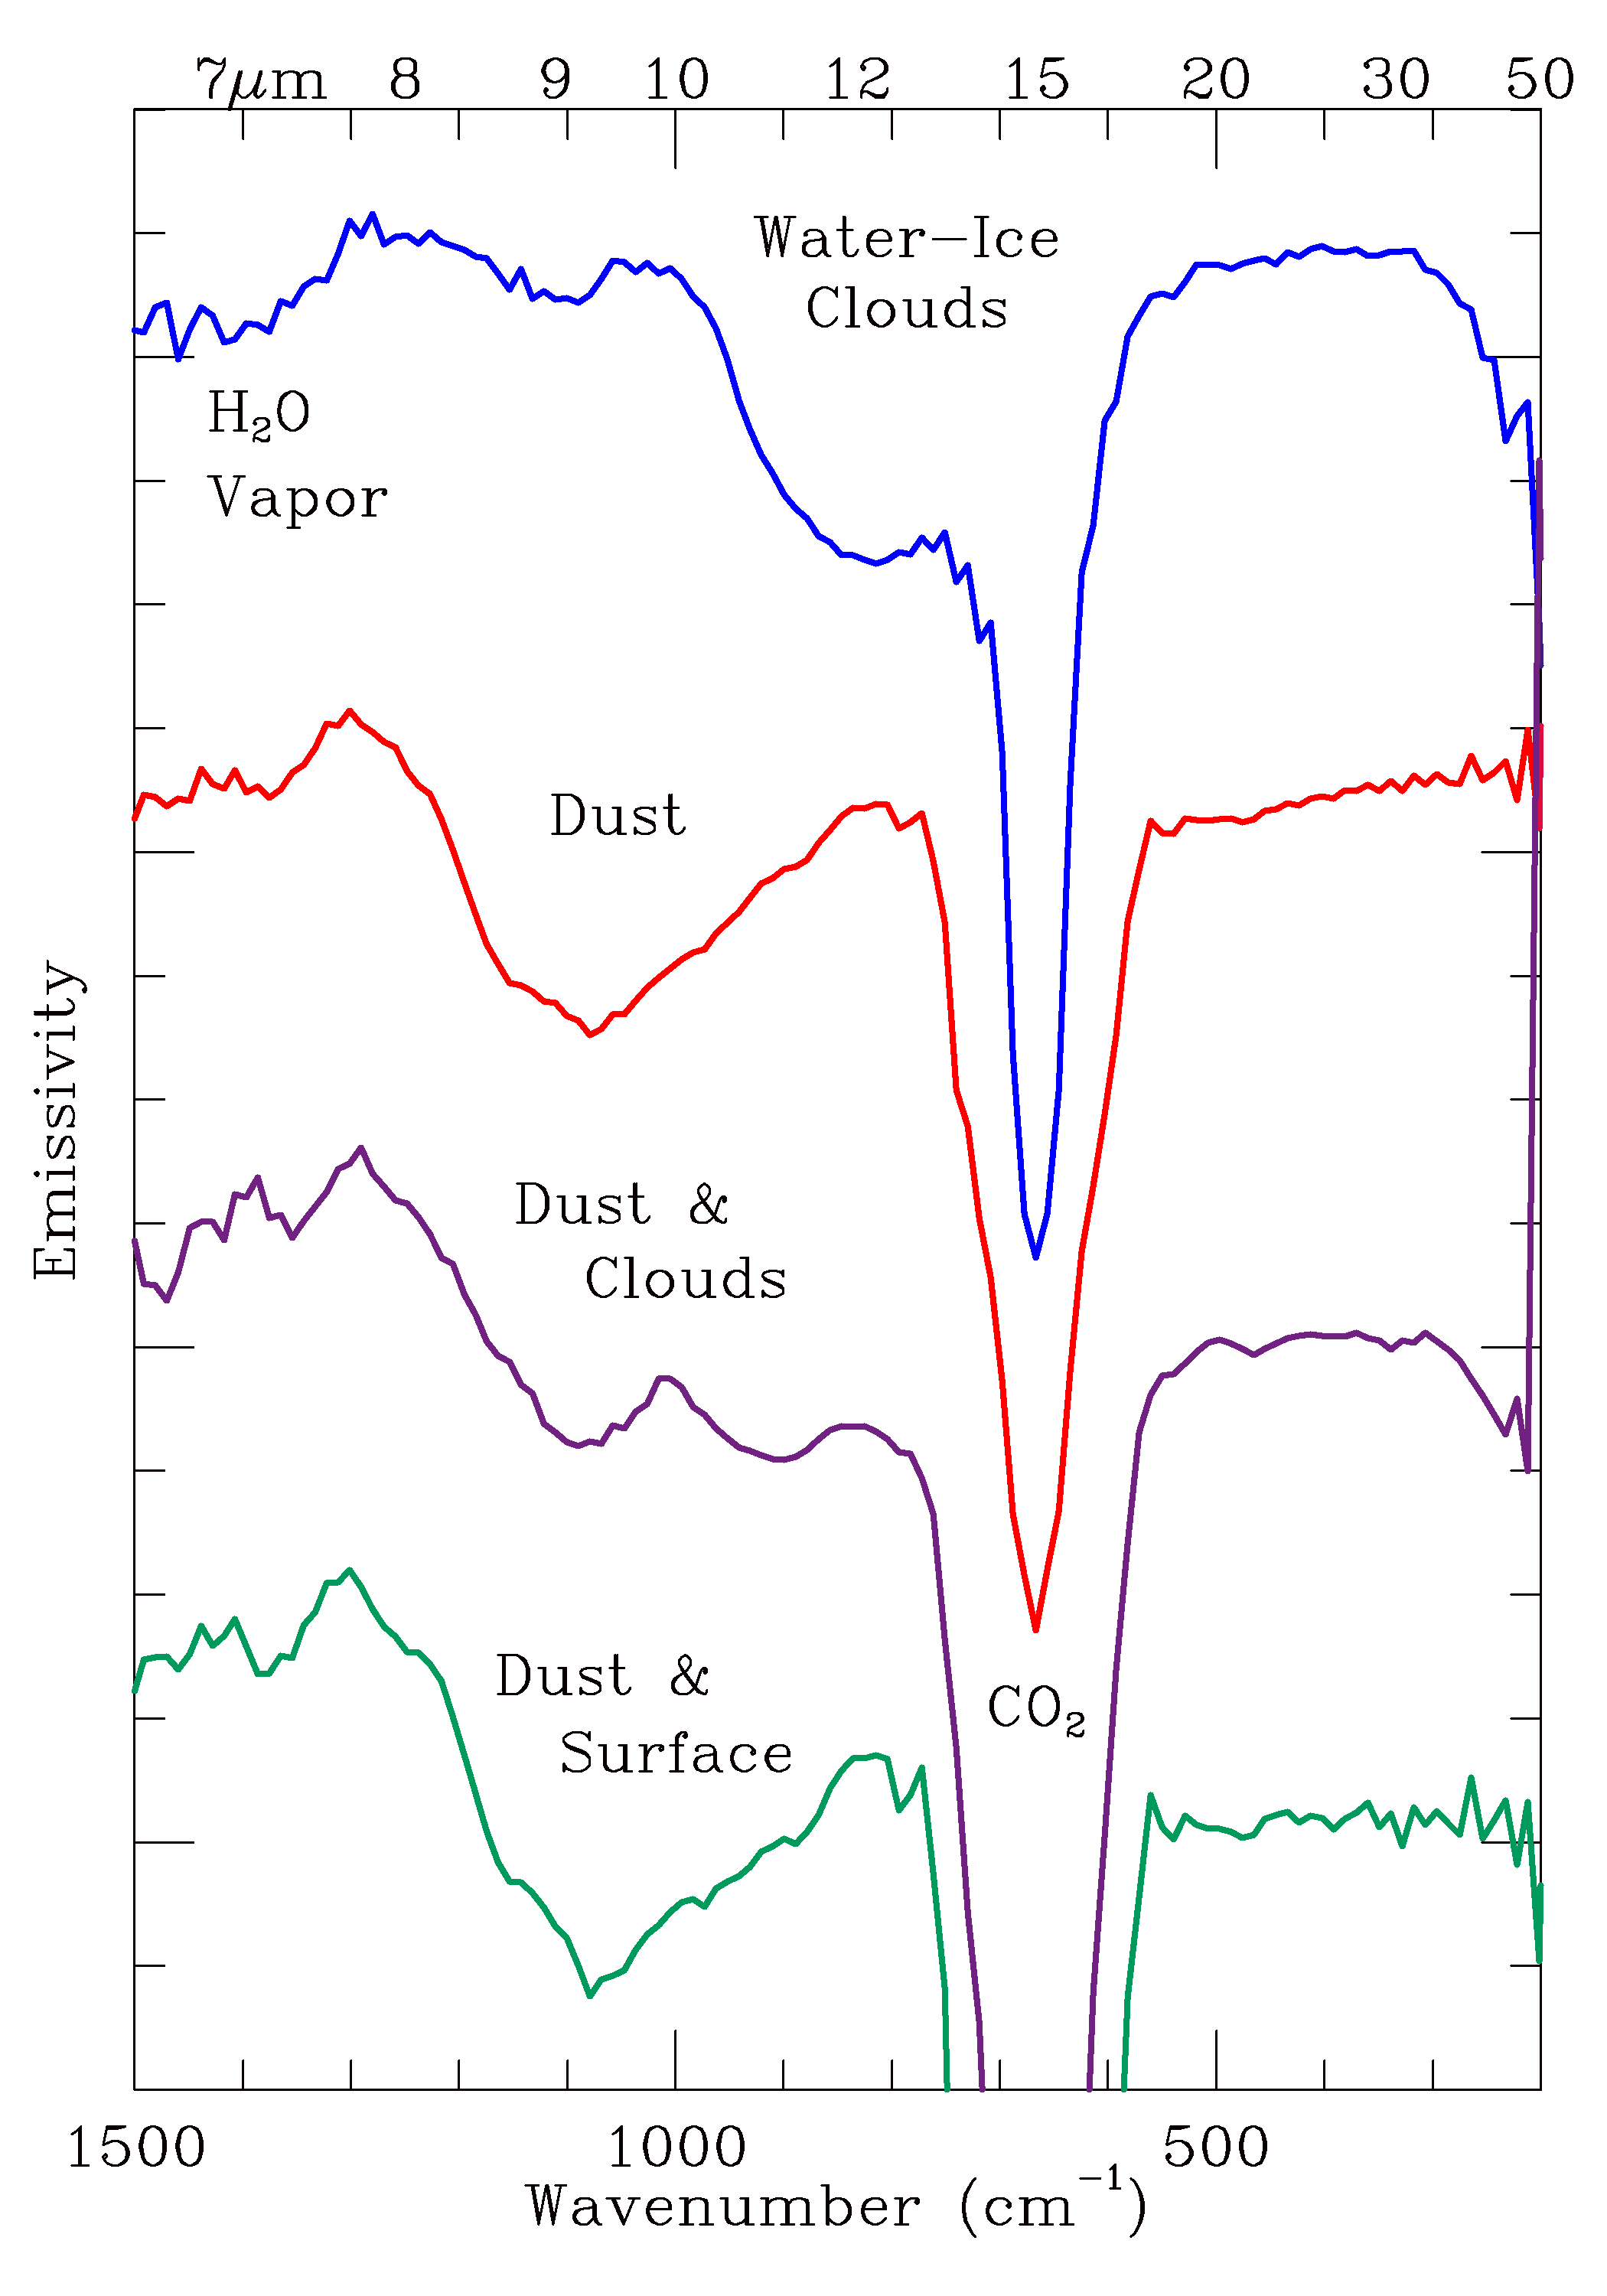

Observed Spectral Classes (TES)

Surface, atmospheric dust, and atmospheric water-ice clouds have been observed as approximate spectral end-members as well as in combinations. Note the deep 15-micron line for atmospheric CO2 and the near 7 micron water vapor lines.

Credit: NASA/JPL/ASU